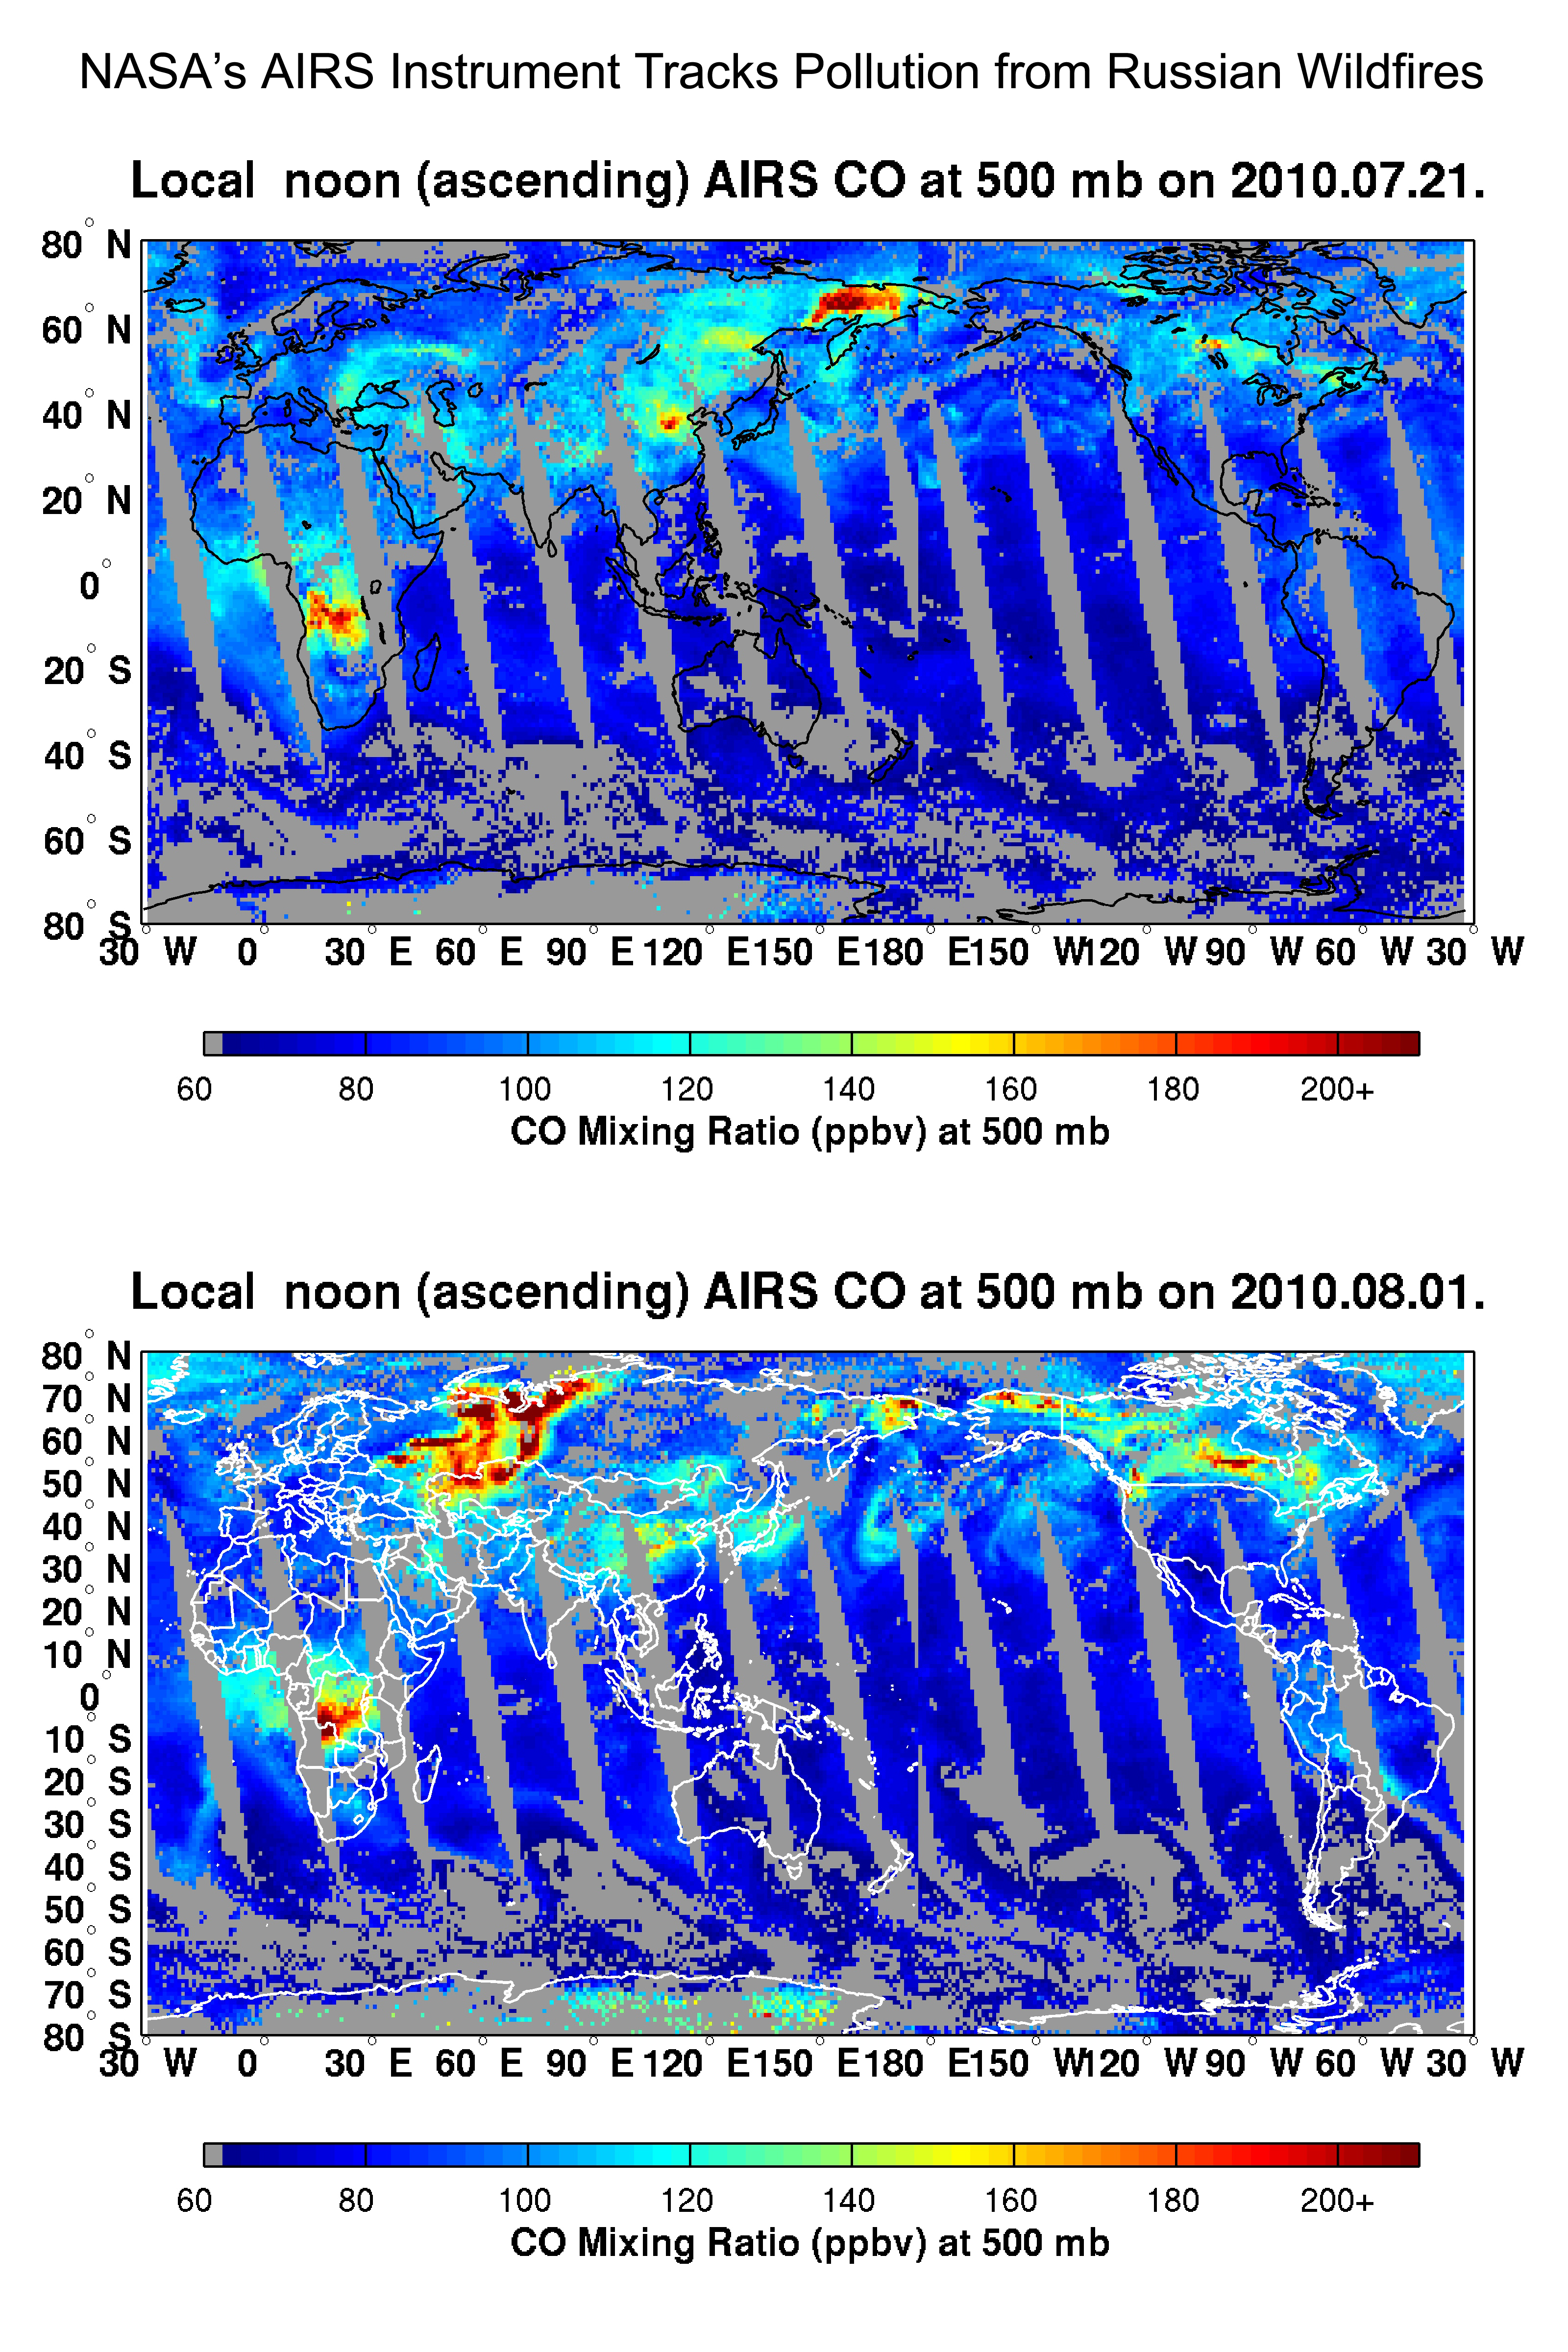

NASA’s AIRS Instrument Tracks Pollution from Russian Wildfires

Figure 1

Drought, combined with the worst heat wave Russia has seen in 130 years, have sparked a devastating outbreak of wildfires across the nation this summer, primarily in the country’s western and central regions. According to wire service reports and Russia’s Emergency Situations Ministry, as of Aug. 6, 2010, some 558 fires were burning. The fires have killed at least 52 people, destroyed some 2,000 homes and charred more than 1,796 square kilometers (693 square miles). Russia’s capital, Moscow, is currently blanketed in a thick smog, which has curtailed activities and disrupted air traffic. According to the Associated Press, levels of carbon monoxide pollution in Moscow are at an all-time high, four times higher than normal.

The Atmospheric Infrared Sounder (AIRS) instrument on NASA’s Aqua spacecraft is tracking the concentration and transport of carbon monoxide from the Russian fires. The figures presented here show the abundance of carbon monoxide present in the atmosphere at an altitude of 5.5 kilometers (18,000 feet). AIRS is sensitive to carbon monoxide in the mid-troposphere at heights between 2 and 10 kilometers (1.2 and 6.2 miles), with a peak sensitivity at an altitude of approximately 5 kilometers (3.1 miles). This region of Earth’s atmosphere is also conducive to the long-range transport of the pollution which is lofted to this altitude.

As shown in the top figure in the graphic, acquired July 21, 2010, the concentration of carbon monoxide from the fires on that date was largely limited to the European part of Russia (Western and Central Russia). This contrasts dramatically with the data in bottom figure of the graphic, acquired on August 1, when the carbon monoxide concentration was much higher and the area of the fires had increased significantly. The concentration of carbon monoxide is continuing to grow.

The plotted chart (Figure 1) shows changes in the total amount of carbon monoxide above Western Russia in megatons through August 1, 2010 (shown by the red curve). The changes are plotted again the base year of 2009, which saw normal levels of seasonal carbon monoxide. This is contrasted against the year 2002, when peat fires predominated in Russia and a year for which similar measurements of carbon monoxide are available from the Measurements of Pollution in the Troposphere (MOPITT) instrument on NASA’s Terra spacecraft. On August 1, 2010, the excess carbon monoxide content almost reached the maximum values seen in 2002. The rate of growth (approximately 0.7 megatons, or 700,000 metric tons, per day) characterizes the rate of emission; the current rate is approximately three times higher than in 2002.

About AIRS
The Atmospheric Infrared Sounder, AIRS, in conjunction with the Advanced Microwave Sounding Unit, AMSU, senses emitted infrared and microwave radiation from Earth to provide a three-dimensional look at Earth’s weather and climate. Working in tandem, the two instruments make simultaneous observations all the way down to Earth’s surface, even in the presence of heavy clouds. With more than 2,000 channels sensing different regions of the atmosphere, the system creates a global, three-dimensional map of atmospheric temperature and humidity, cloud amounts and heights, greenhouse gas concentrations, and many other atmospheric phenomena. Launched into Earth orbit in 2002, the AIRS and AMSU instruments fly onboard NASA’s Aqua spacecraft and are managed by NASA’s Jet Propulsion Laboratory in Pasadena, Calif., under contract to NASA. JPL is a division of the California Institute of Technology in Pasadena.

Credit: NASA/JPL/UMBC